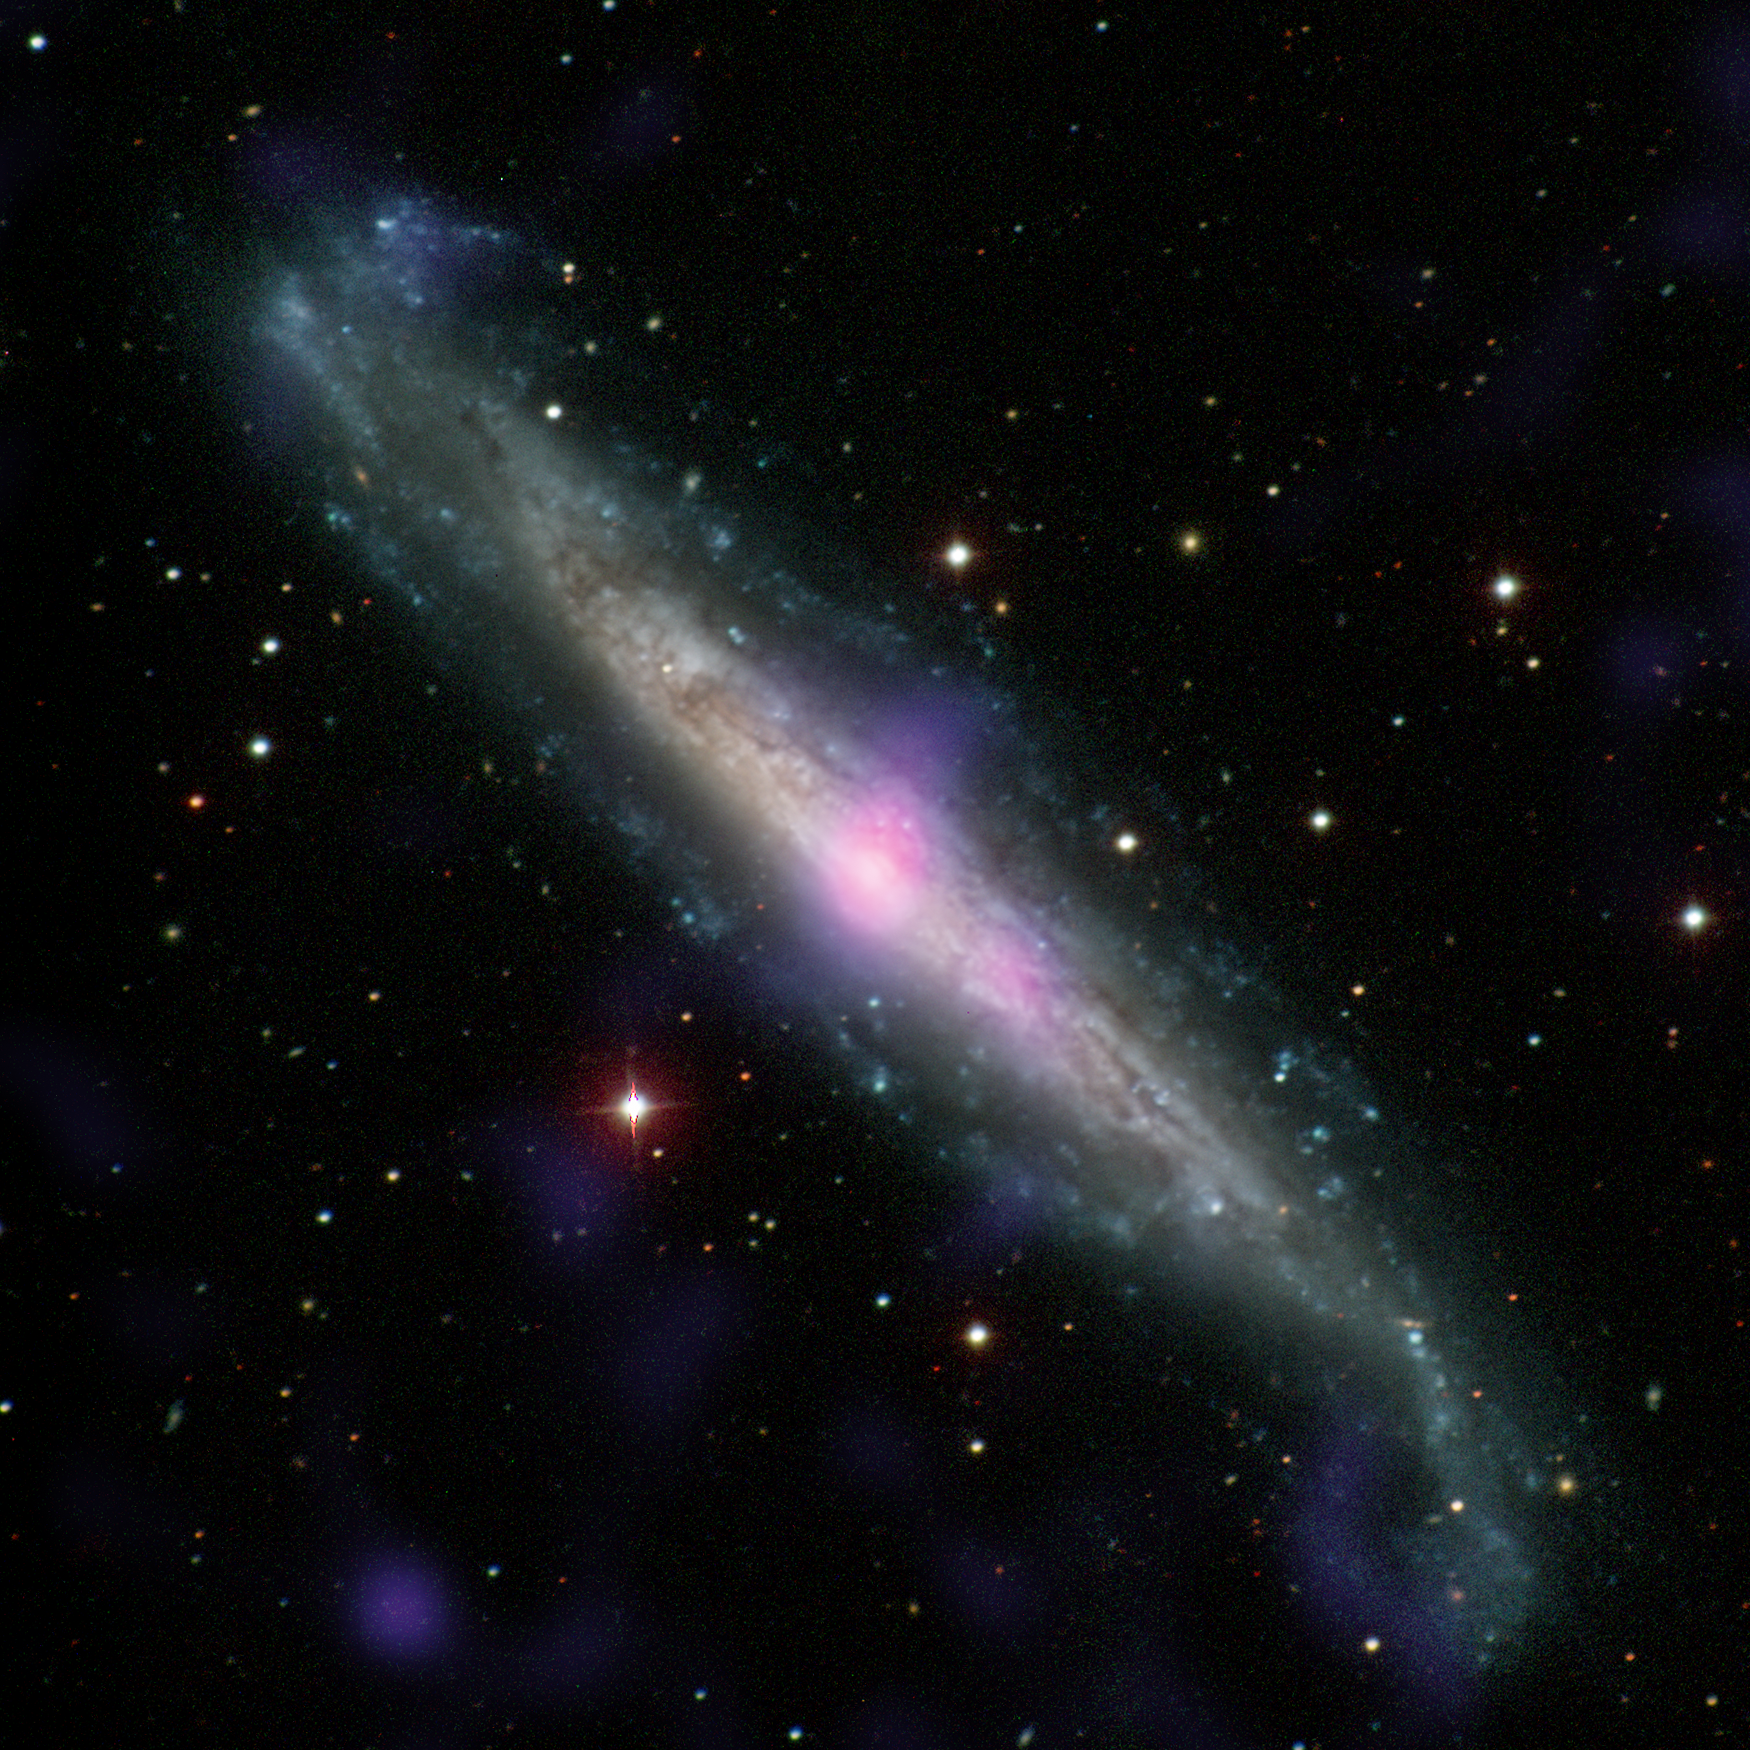

Galaxy NGC 1448 with Active Galactic Nucleus

NGC 1448, a galaxy with an active galactic nucleus, is seen in this image combining data from the Carnegie-Irvine Galaxy Survey in the optical range and NuSTAR in the X-ray range.

This galaxy contains an example of a supermassive black hole hidden by gas and dust. X-ray emissions from NGC 1448, as seen by NuSTAR and Chandra, suggests for the first time that, like IC 3639 in PIA21087, there must be a thick layer of gas and dust hiding the active black hole in this galaxy from our line of sight.

NuSTAR is a Small Explorer mission led by Caltech and managed by JPL for NASA’s Science Mission Directorate in Washington. NuSTAR was developed in partnership with the Danish Technical University and the Italian Space Agency (ASI). The spacecraft was built by Orbital Sciences Corp., Dulles, Virginia. NuSTAR’s mission operations center is at UC Berkeley, and the official data archive is at NASA’s High Energy Astrophysics Science Archive Research Center. ASI provides the mission’s ground station and a mirror archive. JPL is managed by Caltech for NASA.

Credit: NASA/JPL-Caltech/Carnegie-Irvine Galaxy Survey